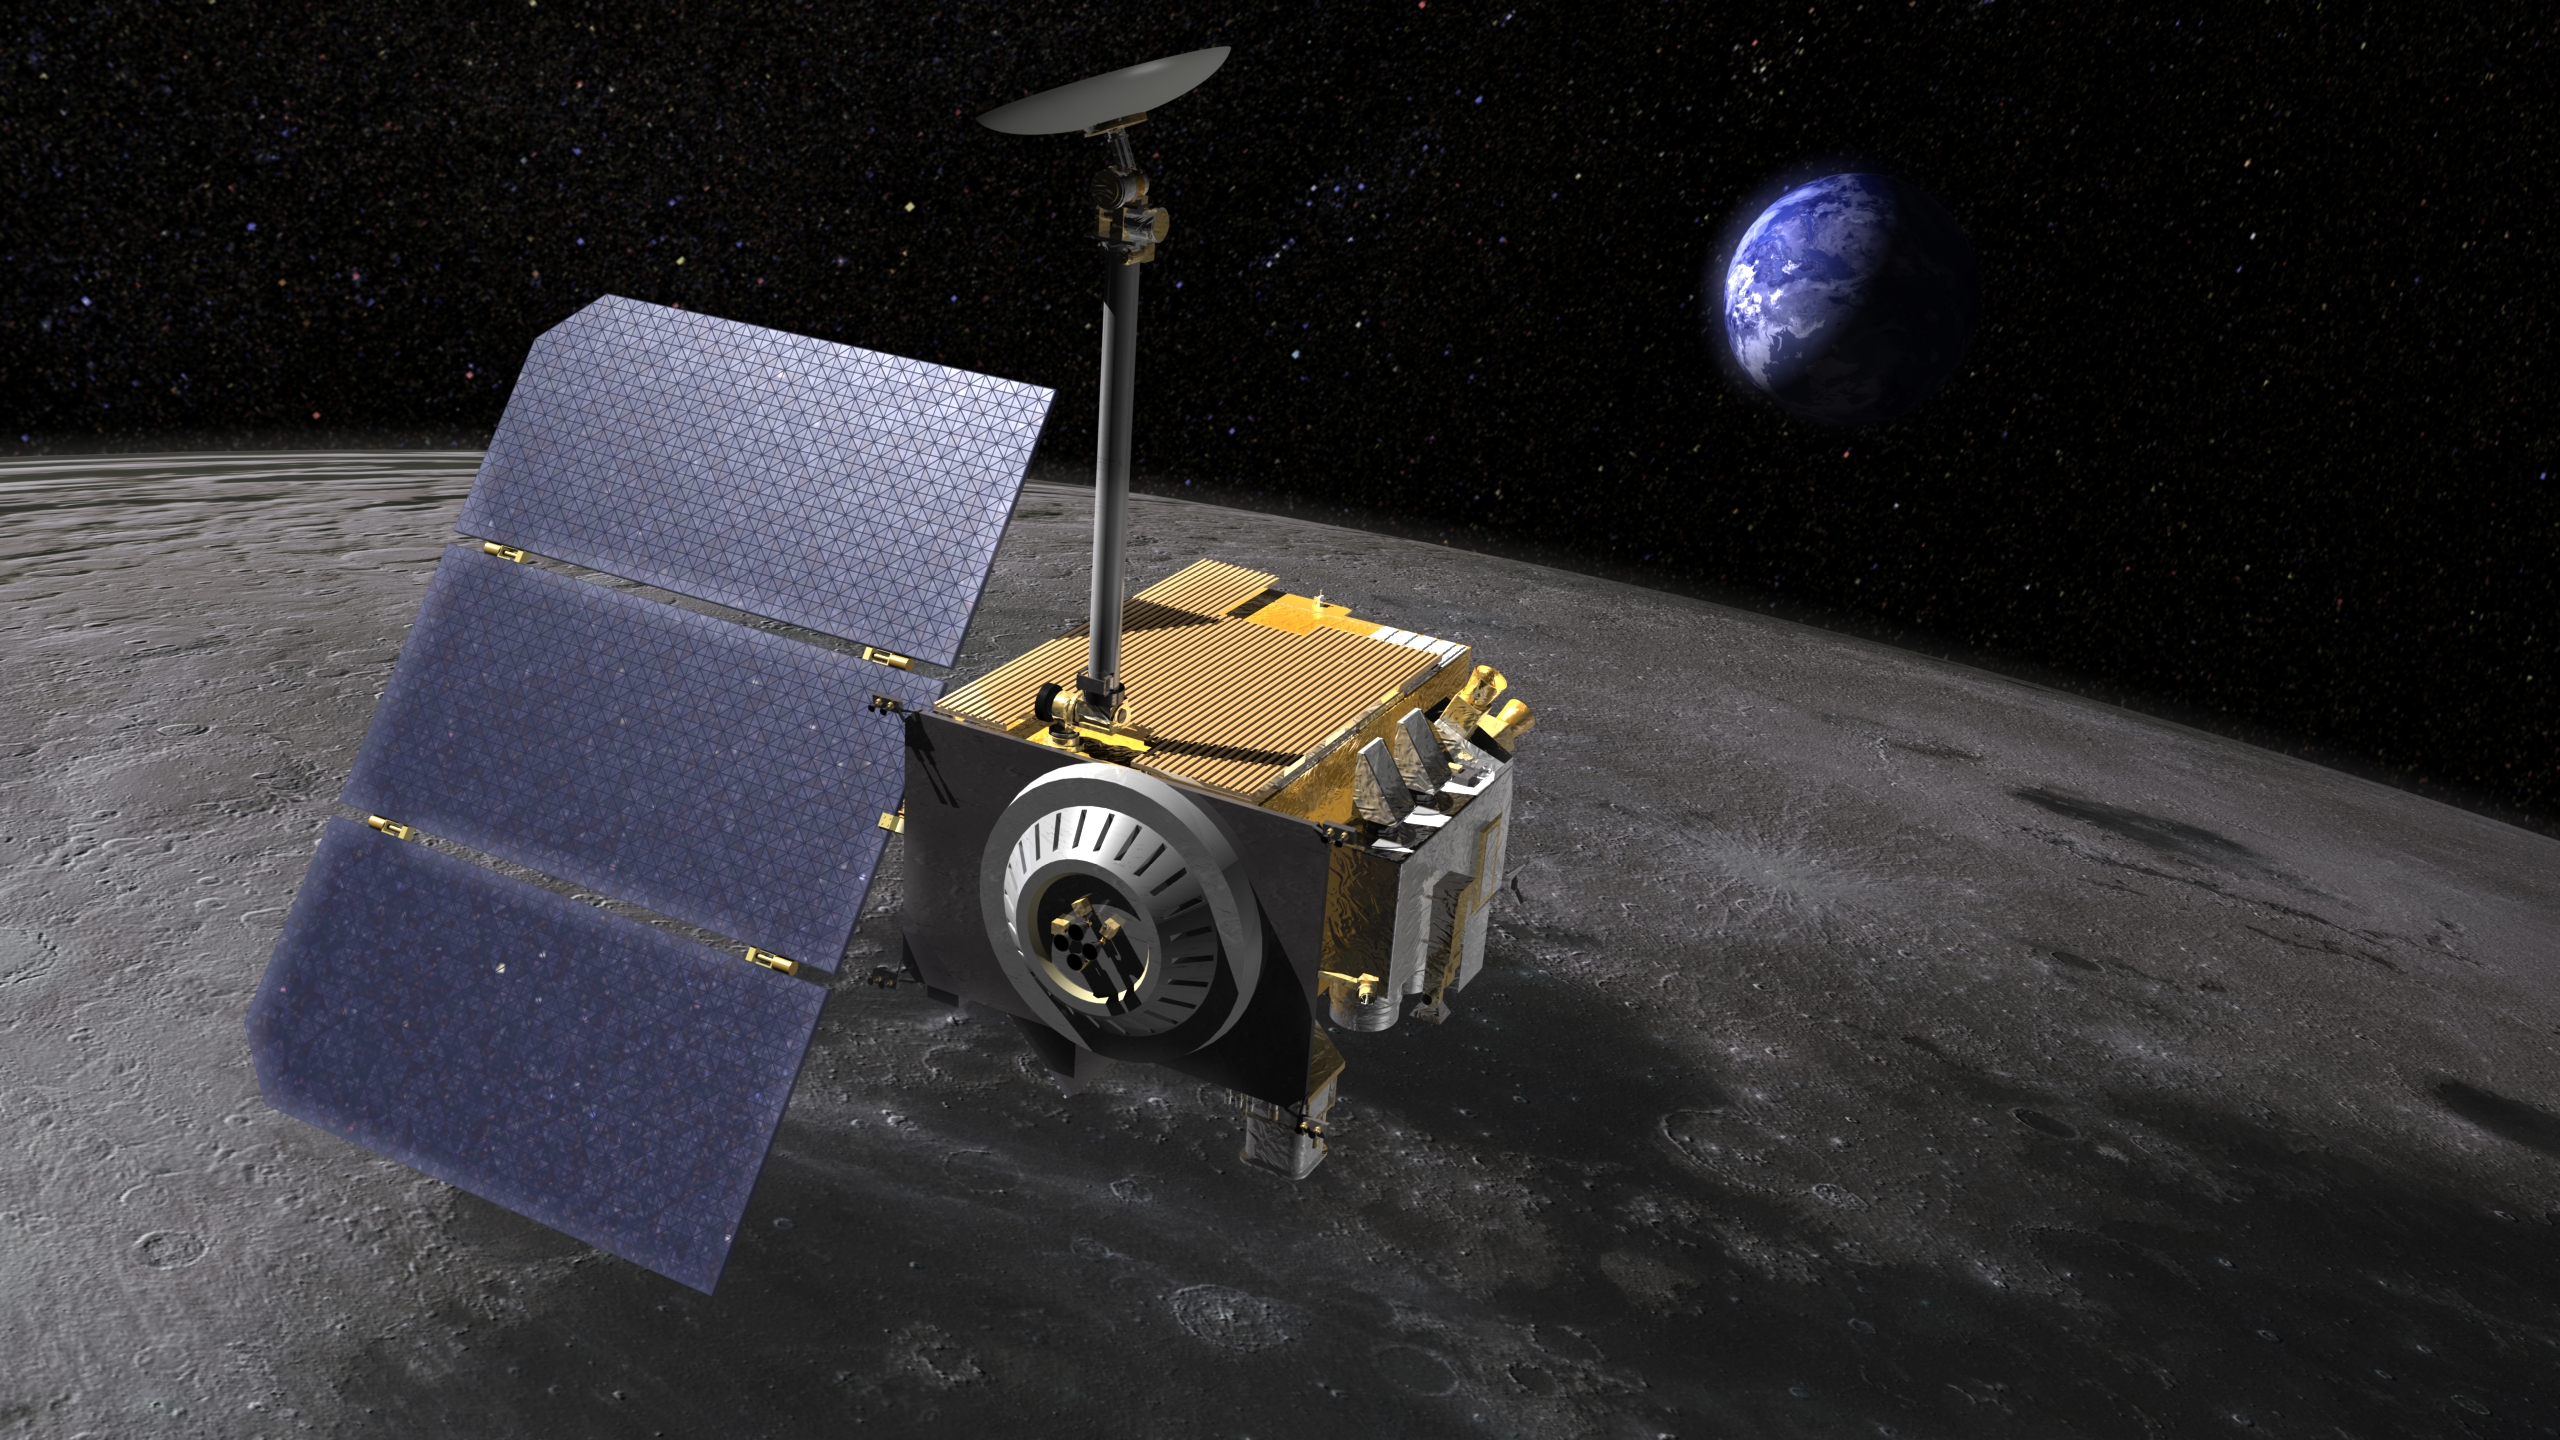

Lunar Reconnaissance Orbiter (Artist’s Concept)

Artist’s rendering of the Lunar Reconnaissance Orbiter (LRO,) above the moon.

LRO carries seven instruments that make comprehensive remote sensing observations of the moon and measurements of the lunar radiation environment. The LRO mission is managed by NASA Goddard for the Science Mission Directorate at NASA Headquarters in Washington.

Credit: NASA/GSFC